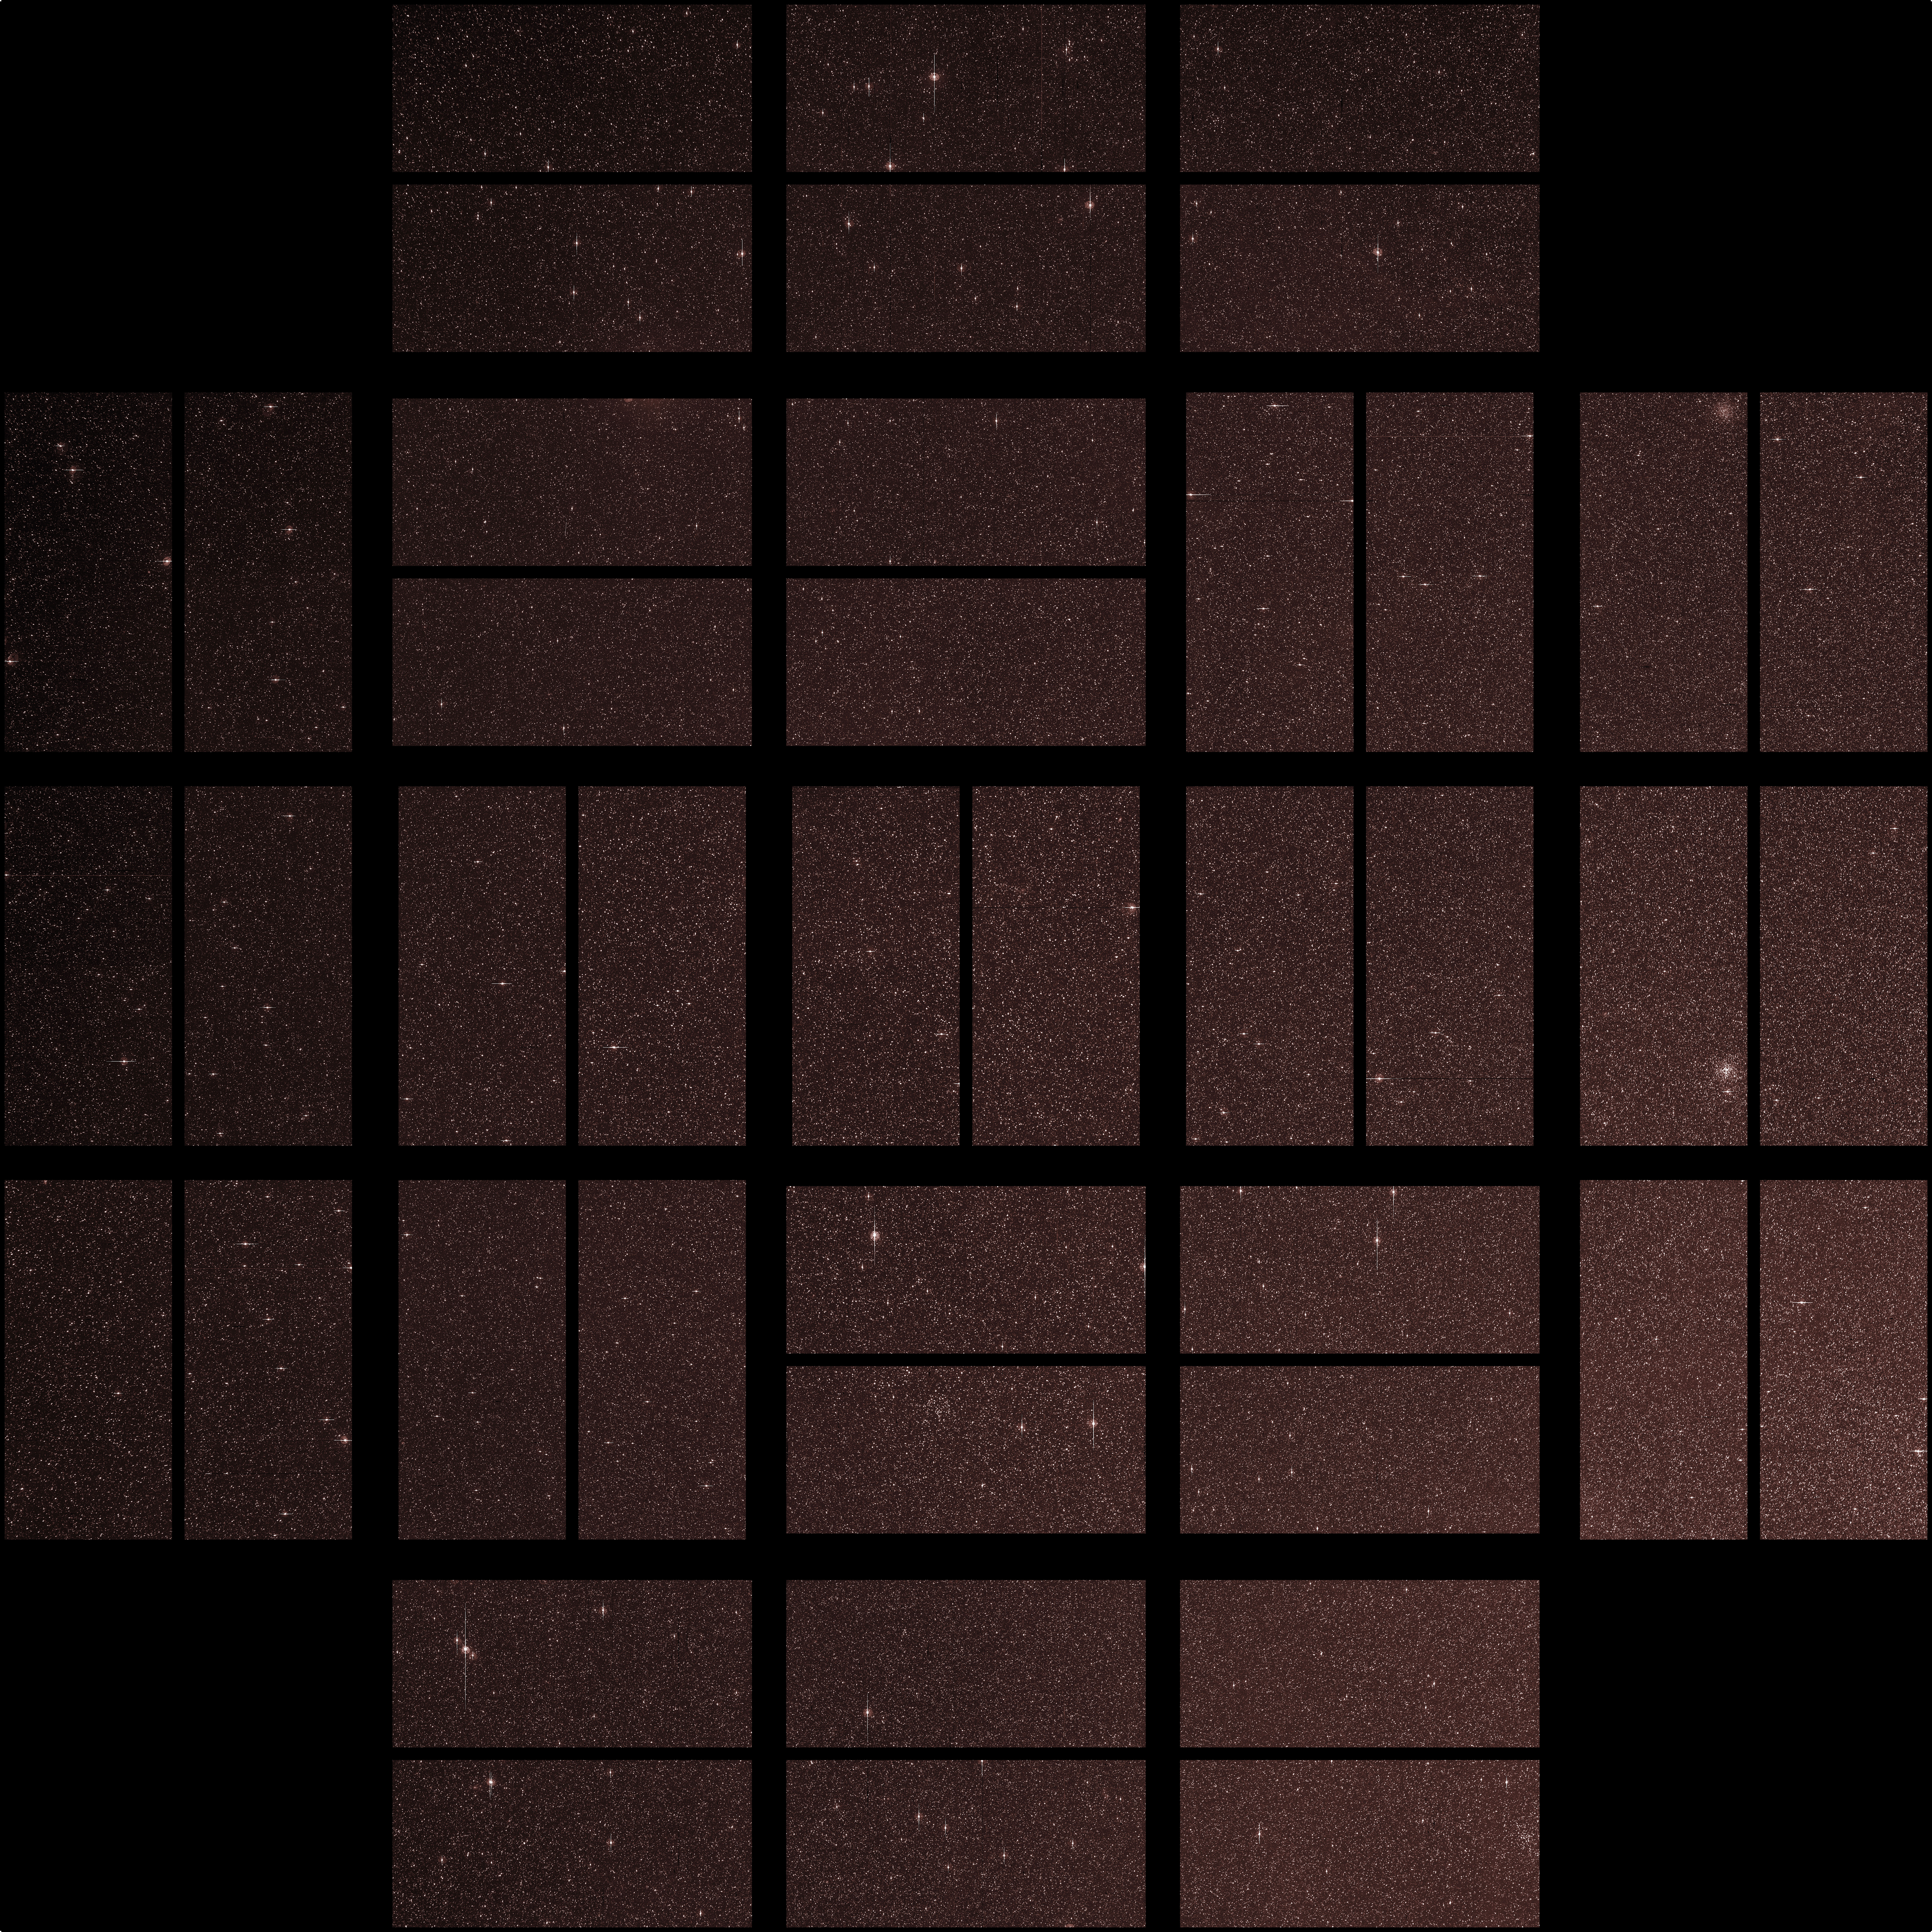

Kepler’s Diamond Mine of Stars

This image from NASA’s Kepler mission shows the telescope’s full field of view — an expansive star-rich patch of sky in the constellations Cygnus and Lyra stretching across 100 square degrees, or the equivalent of two side-by-side dips of the Big Dipper.

A cluster of stars, called NGC 6791, and a star with a known planet, called TrES-2, are outlined. The cluster is eight billion years old, and located 13,000 light-years from Earth. It is called an open cluster because its stars are loosely bound and have started to spread out. TrES-2 is a hot Jupiter-like planet known to cross in front of, or transit, its star every 2.5 days. Kepler will hunt for transiting planets that are as small as Earth.

Kepler was designed to hunt for planets like Earth. Of the approximately 4.5 million stars in the region pictured here, more than 100,000 were selected as candidates for Kepler’s search. The mission will spend the next three-and-a-half years staring at these target stars, looking for periodic dips in brightness. Such dips occur when planets cross in front of their stars from our point of view in the galaxy, partially blocking the starlight.

The area in the lower right of the image is brighter because it is closer to the plane of our galaxy and is jam-packed with stars. The area in upper left is farther from the galactic plane and contains fewer stars.

The image has been color-coded so that brighter stars appear white, and fainter stars, red. It is a 60-second exposure, taken on April 8, 2009, one day after the spacecraft’s dust cover was jettisoned.

To achieve the level of precision needed to spot planets as small as Earth, Kepler’s images are intentionally blurred slightly. This minimizes the number of saturated stars. Saturation, or “blooming,” occurs when the brightest stars overload the individual pixels in the detectors, causing the signal to spill out into nearby pixels. These spills can be seen in the image as fine white lines extending above and below some of the brightest stars. Blooming is an expected side effect of Kepler’s ultra-sensitive camera. Some of the lightly saturated stars are candidates for planet searches, while those that are heavily saturated are not.

The grid lines across the picture show how the focal plane is laid out on Kepler’s camera —the largest ever launched in space at 95 megapixels. There are 42 charge-coupled devices (CCDs), paired into square-shaped modules, whose outline can be seen in the image. A thin black line in each module shows adjacent pairs of CCDs. The thicker black lines that cross through the image are from structures holding the modules together, and were purposely oriented to block out the very brightest stars in Kepler’s field of view.

The four black corners of the image show where the fine-guidance sensors reside on the focal plane. These sensors are used to hold the telescope’s gaze steady by measuring its position on the sky 10 times every second, and by feeding this information to the spacecraft’s attitude control system.

Ghost images also appear in the image, which are reflections off the lenses above the CCDs. These expected artifacts were mapped out during ground testing for Kepler, and will not affect science observations because they will be removed as the data are processed.

Credit: NASA/Ames/JPL-Caltech